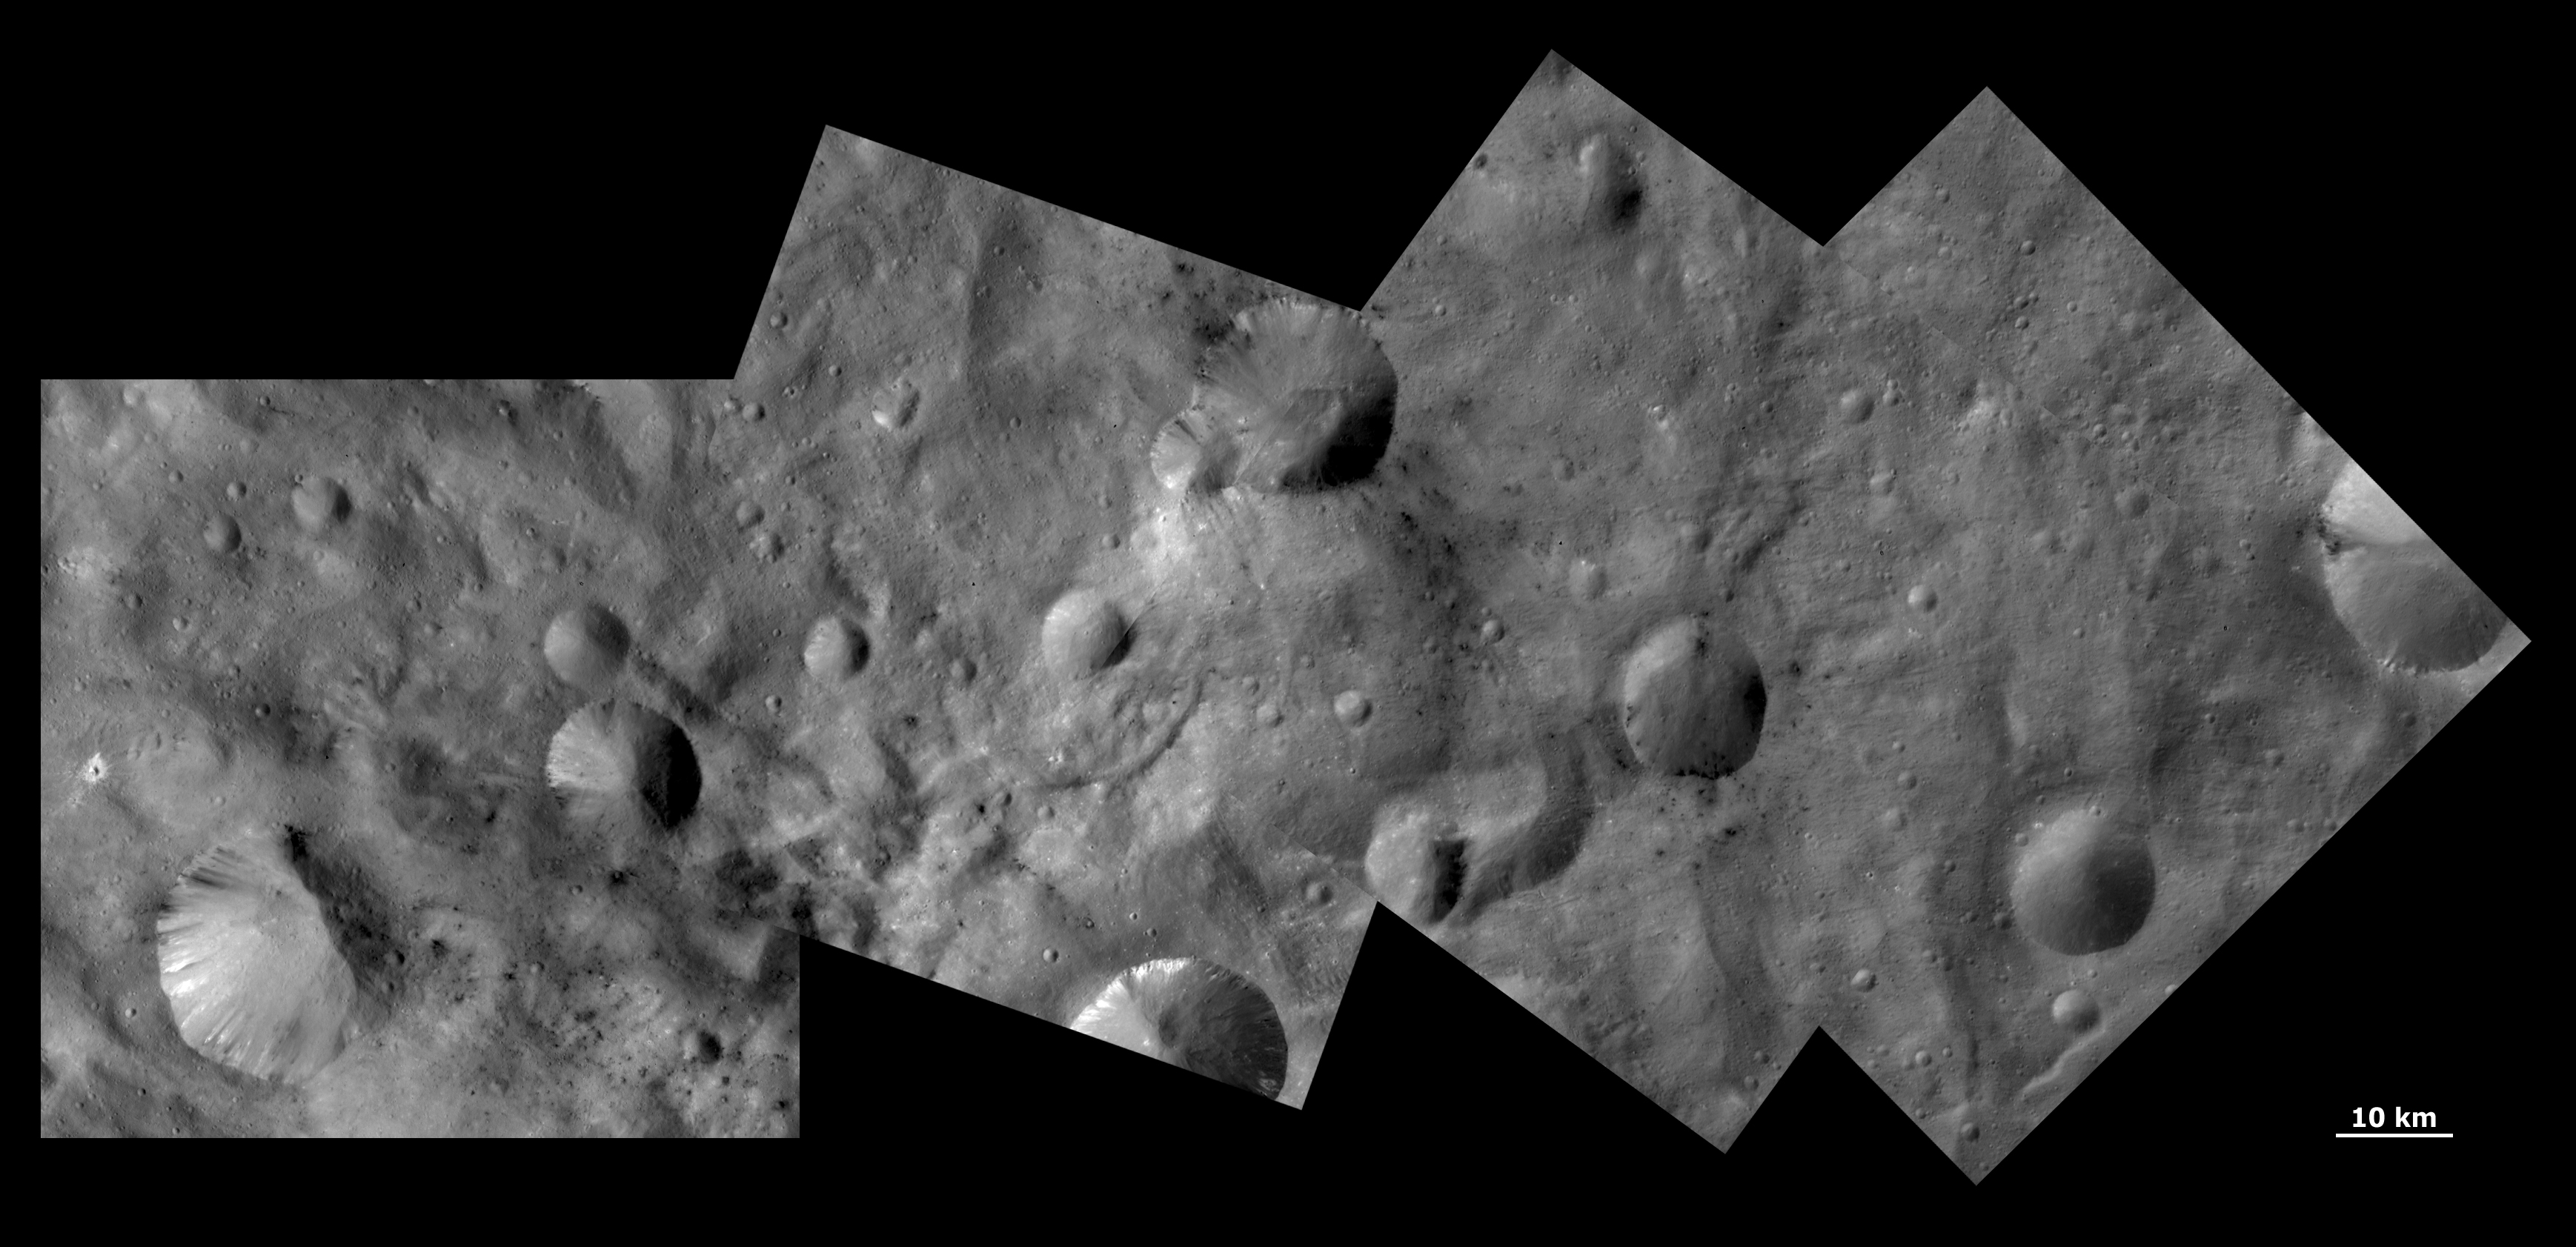

Unusual Craters on Vesta IV

This Dawn FC (framing camera) mosaic shows craters with both sharp and smooth rims, a ‘ghost’ crater and dark and bright material in Vesta’s southern hemisphere. The craters with both sharp and smooth rims, shown in PIA14960, are in the far left of this mosaic. The ‘ghost’ crater is located in the bottom left corner of the second square in the mosaic. It is visible as a shallow, roughly circular depression which is infilled with material of different albedos (e.g. brightness). This infilling material is probably Vesta’s regolith, which is a layer of loose material/debris. This ghost crater must be reasonably old to be so comprehensively filled with regolith. It has also been cratered by many small impacts. There is quite a lot of dark and bright material distributed throughout this mosaic, some of which is associated with the craters and some of which does not appear to be associated with craters visible at this resolution.

NASA’s Dawn spacecraft obtained the images that form this mosaic with its framing camera on September 30th 2011. These images were taken through the camera’s clear filter. The distance to the surface of Vesta is 702km and the images each have a resolution of about 63 meters per pixel.

The Dawn mission to Vesta and Ceres is managed by NASA’s Jet Propulsion Laboratory, a division of the California Institute of Technology in Pasadena, for NASA’s Science Mission Directorate, Washington D.C. UCLA is responsible for overall Dawn mission science. The Dawn framing cameras have been developed and built under the leadership of the Max Planck Institute for Solar System Research, Katlenburg-Lindau, Germany, with significant contributions by DLR German Aerospace Center, Institute of Planetary Research, Berlin, and in coordination with the Institute of Computer and Communication Network Engineering, Braunschweig. The Framing Camera project is funded by the Max Planck Society, DLR, and NASA/JPL.

Credit: NASA/JPL-Caltech/UCLA/MPS/DLR/IDA